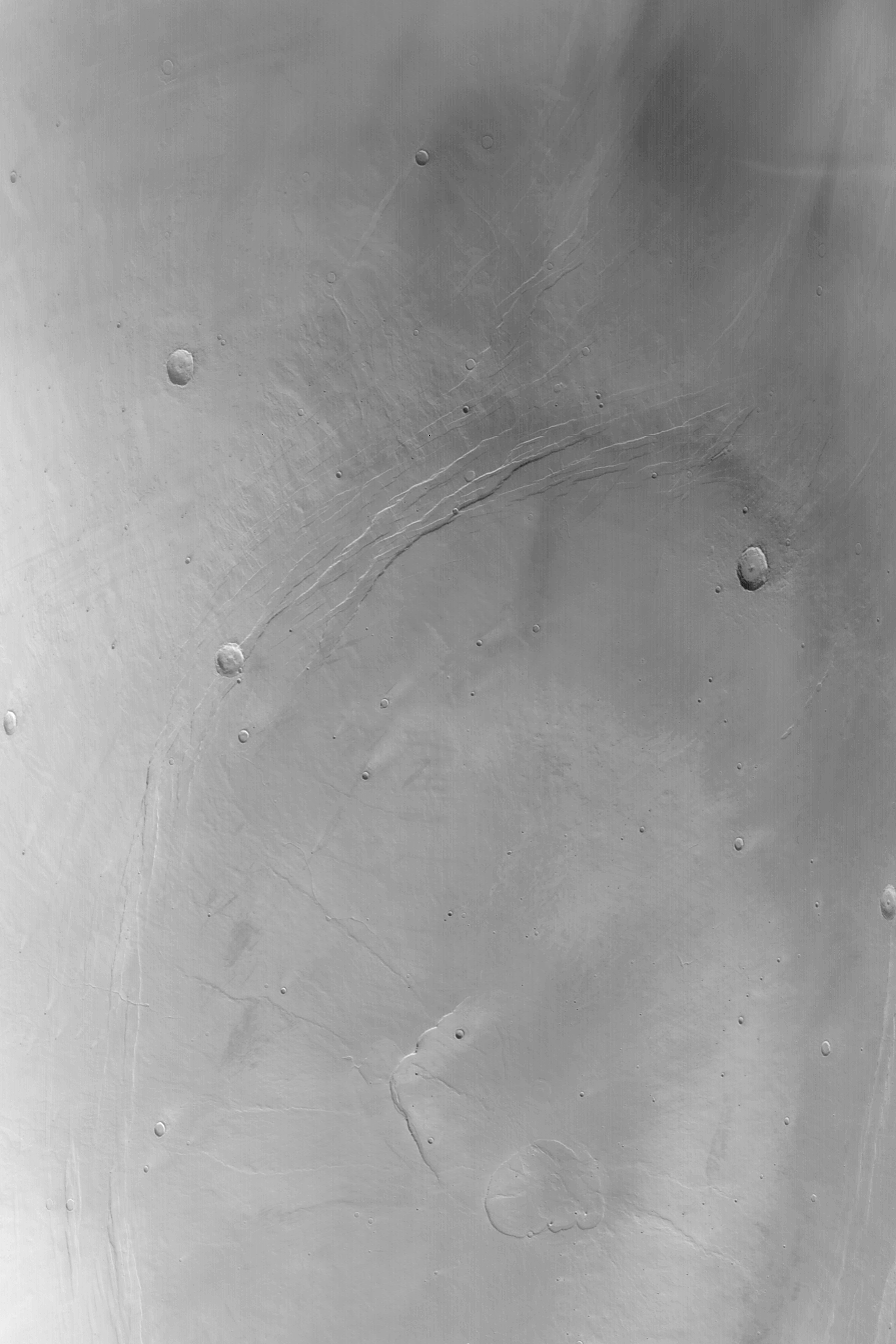

Alba Patera

28 December 2003
This Mars Global Surveyor (MGS) Mars Orbiter Camera (MOC) red wide angle image shows much of Alba Patera, a low, broad shield volcano in northern Tharsis. The caldera complex–the pits formed by collapse at the volcano summit — is located toward the bottom center of this image. Alba Patera is located at 41°N, 111°W. The area shown here is approximately 430 km (~270 mi) across and illuminated from the lower left.

Credit: NASA/JPL/Malin Space Science Systems